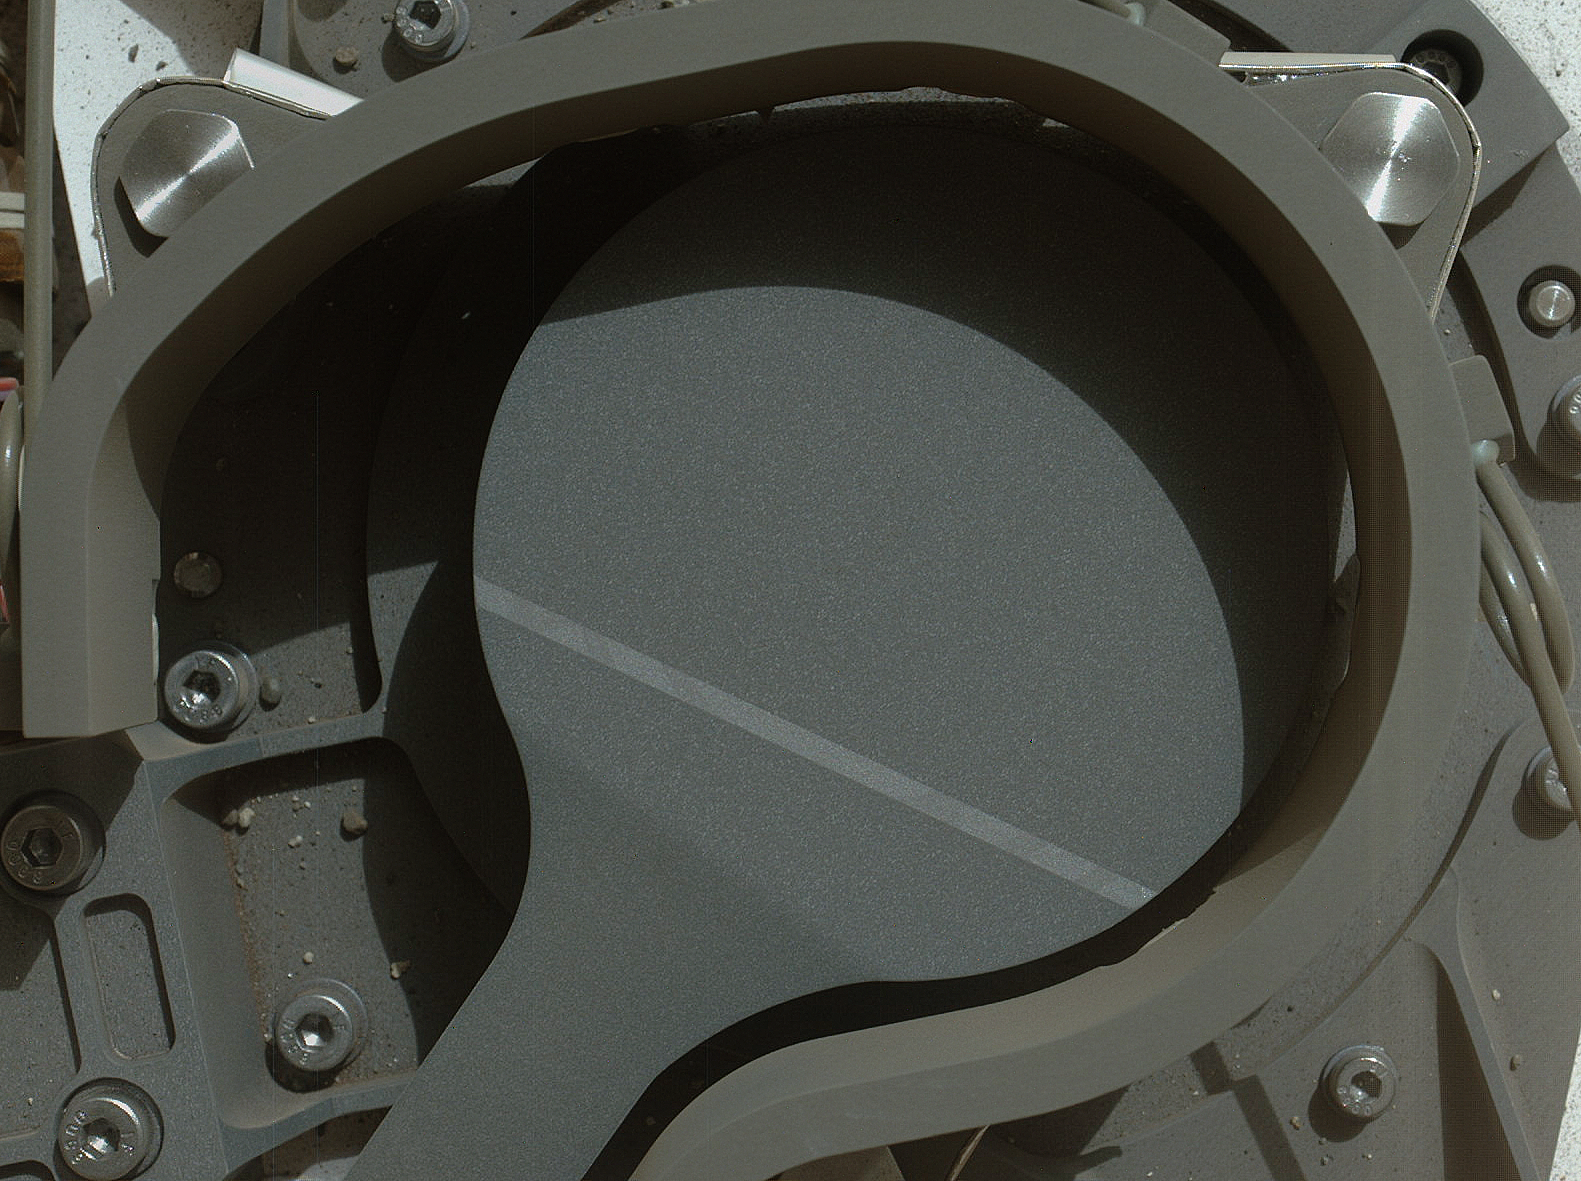

Getting Ready for Sampling on Mars

This image from NASA’s Curiosity rover shows the cover on an inlet that will receive powdered rock and soil samples for analysis. It was taken by Curiosity’s Mars Hand Lens Imager (MAHLI) on Curiosity’s 36th Martian day, or sol, of operations on Mars (Sept. 11, 2012). MAHLI was about 8 inches (20 centimeters) away from the Chemistry and Mineralogy (CheMin) sample inlet when it took the picture. When the cover is open, Curiosity will be able to drop samples into the inlet so scientists can identify and quantify the minerals in the samples. The cover has a diameter of 2.67 inches (6.77 centimeters).

The image also shows sand and angular and rounded pebbles that were deposited on the rover deck when it landed.

Engineers and scientists have been using images like these to check out instruments since Curiosity landed on Mars on Aug. 5, 2012 PDT (Aug. 6, 2012 EDT).

Credit: NASA/JPL-Caltech/MSSS